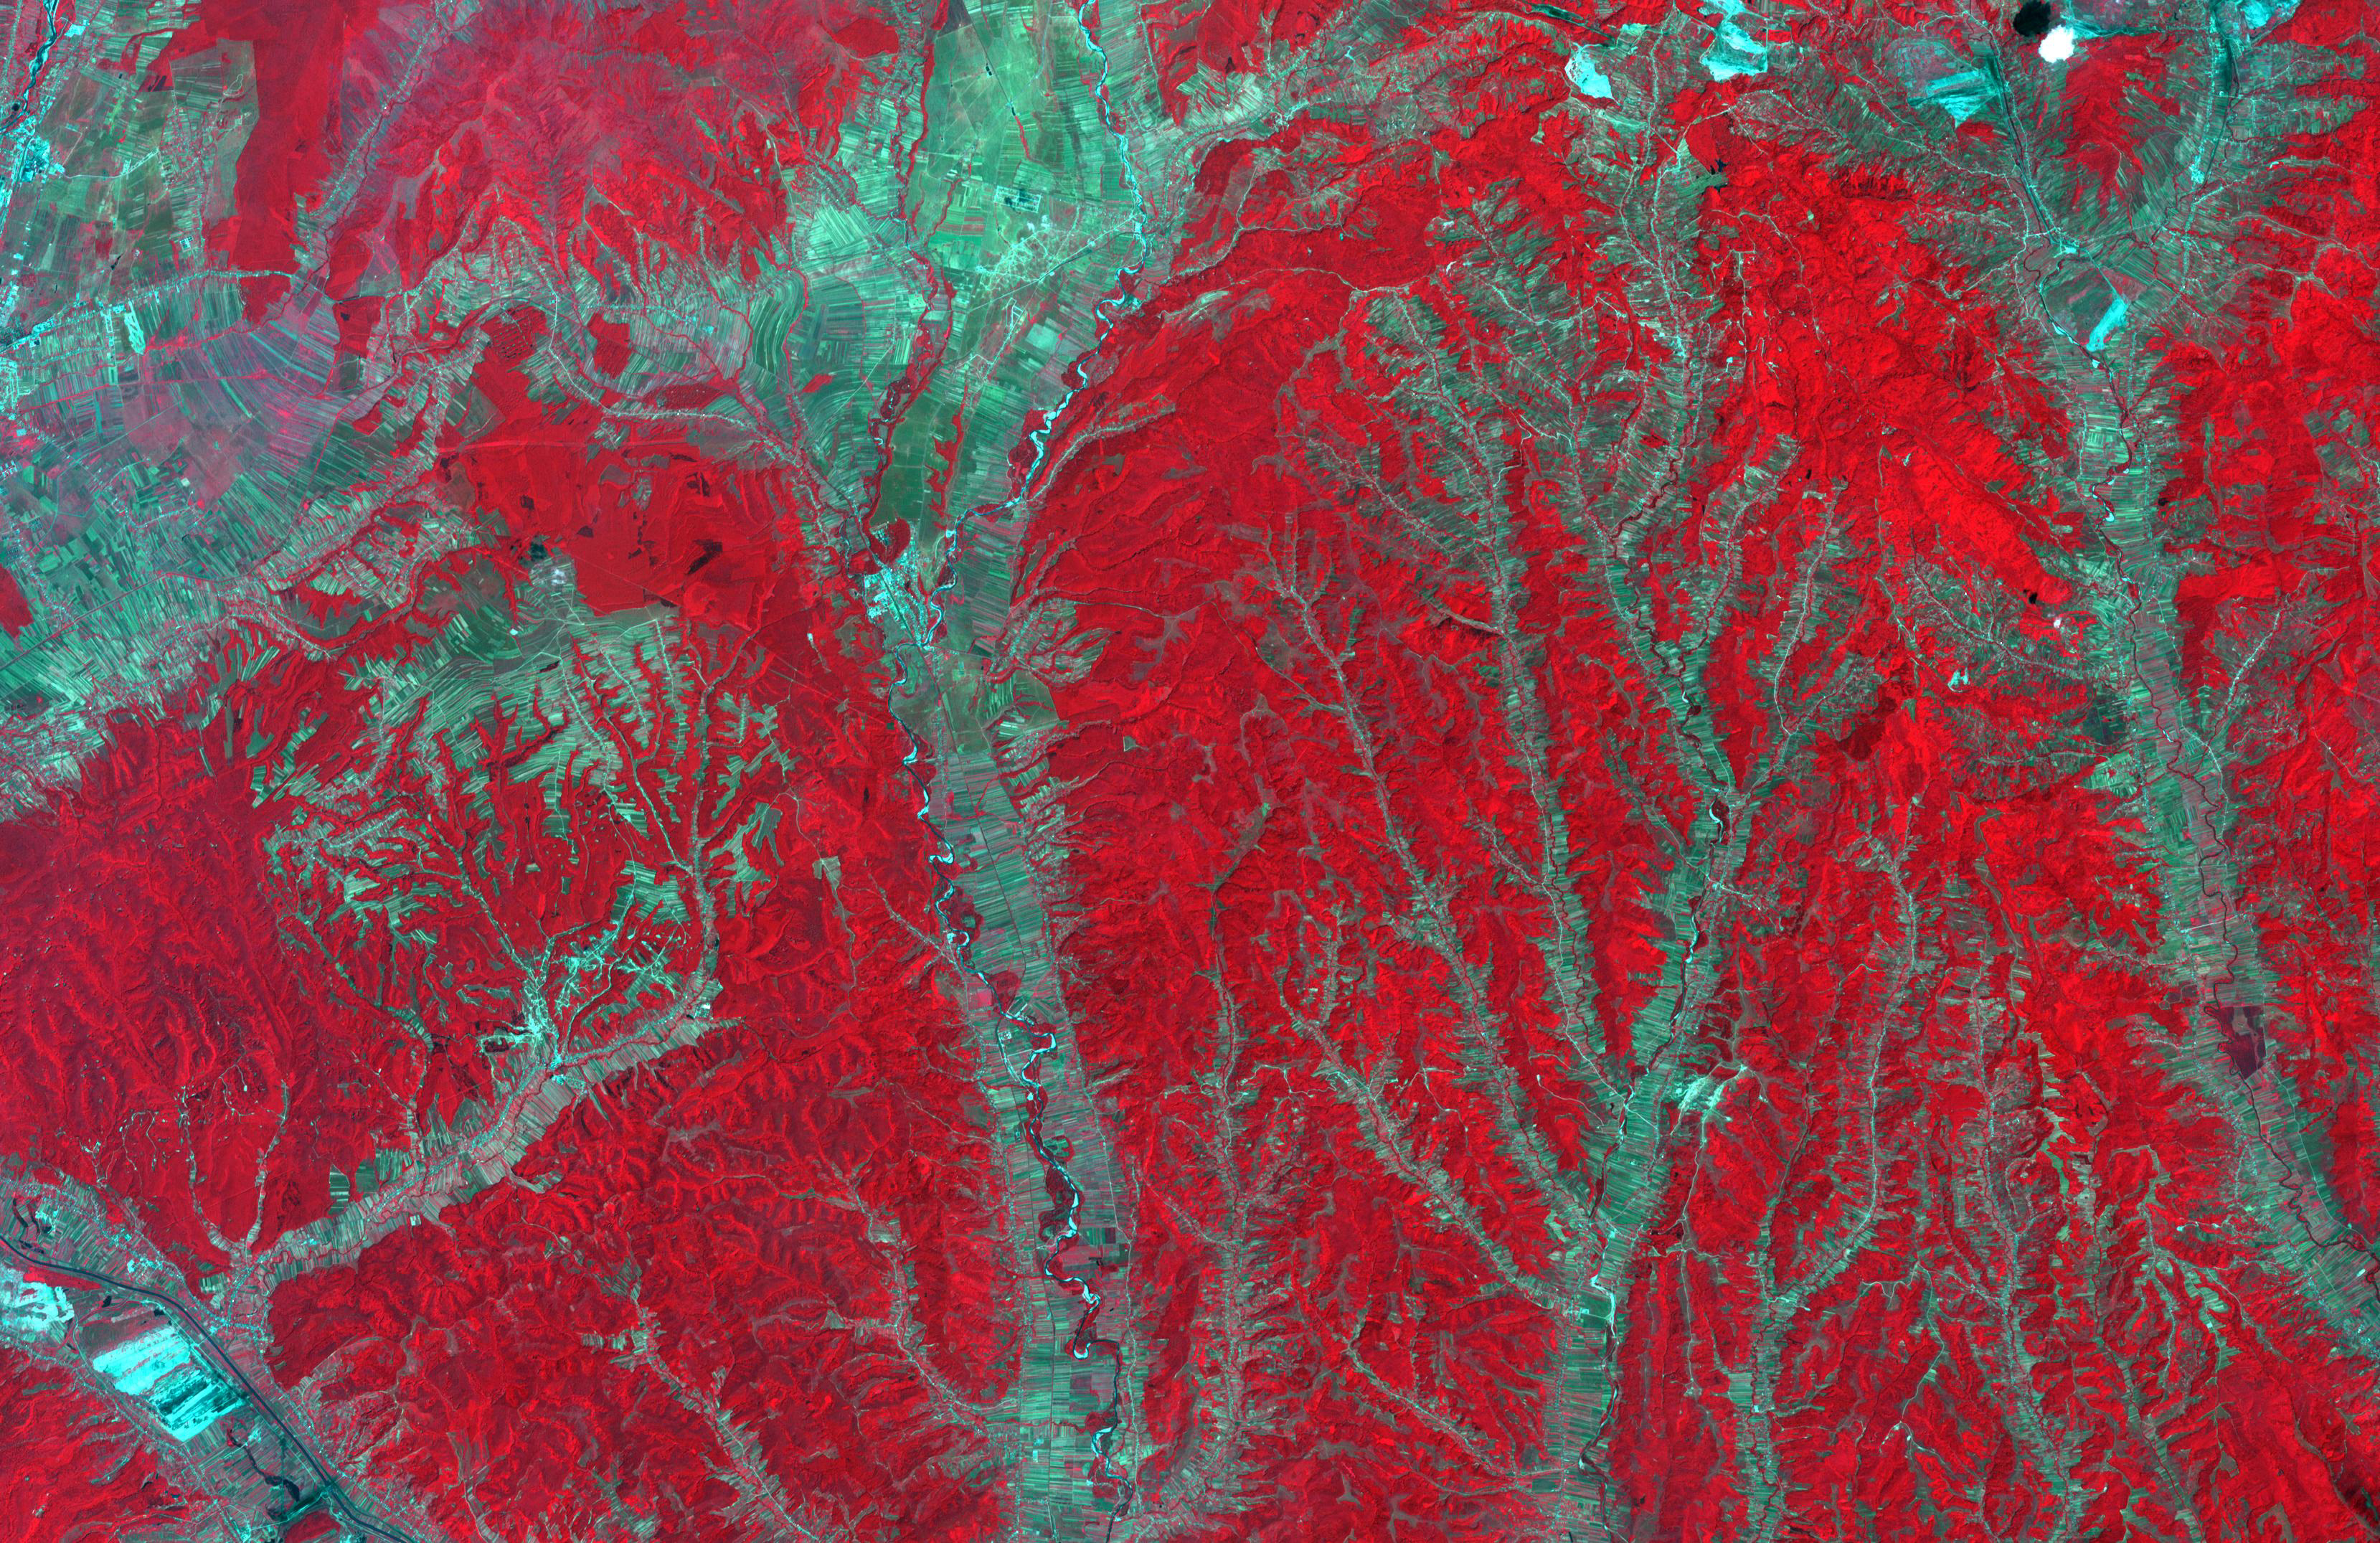

Gorj Province, Romania

In southwest Romania, the rivers draining the Transylvanian Alps have incised the rough topography of the foothills. Only the river channels can be utilized for agriculture; the inter-stream land is rugged and forested. Agricultural fields are extremely long and narrow, oriented perpendicular to the streams and rivers. The image was acquired July 4, 2008, covers an area of 36.9 by 51.8 kilometers, and is located at 44.8 degrees north, 23.6 degrees east.

With its 14 spectral bands from the visible to the thermal infrared wavelength region and its high spatial resolution of about 50 to 300 feet (15 to 90 meters), ASTER images Earth to map and monitor the changing surface of our planet. ASTER is one of five Earth-observing instruments launched Dec. 18, 1999, on Terra. The instrument was built by Japan’s Ministry of Economy, Trade and Industry. A joint U.S./Japan science team is responsible for validation and calibration of the instrument and data products.

The broad spectral coverage and high spectral resolution of ASTER provides scientists in numerous disciplines with critical information for surface mapping and monitoring of dynamic conditions and temporal change. Example applications are monitoring glacial advances and retreats; monitoring potentially active volcanoes; identifying crop stress; determining cloud morphology and physical properties; wetlands evaluation; thermal pollution monitoring; coral reef degradation; surface temperature mapping of soils and geology; and measuring surface heat balance.

The U.S. science team is located at NASA’s Jet Propulsion Laboratory in Pasadena, Calif. The Terra mission is part of NASA’s Science Mission Directorate, Washington.

Credit: NASA/METI/AIST/Japan Space Systems, and U.S./Japan ASTER Science Team